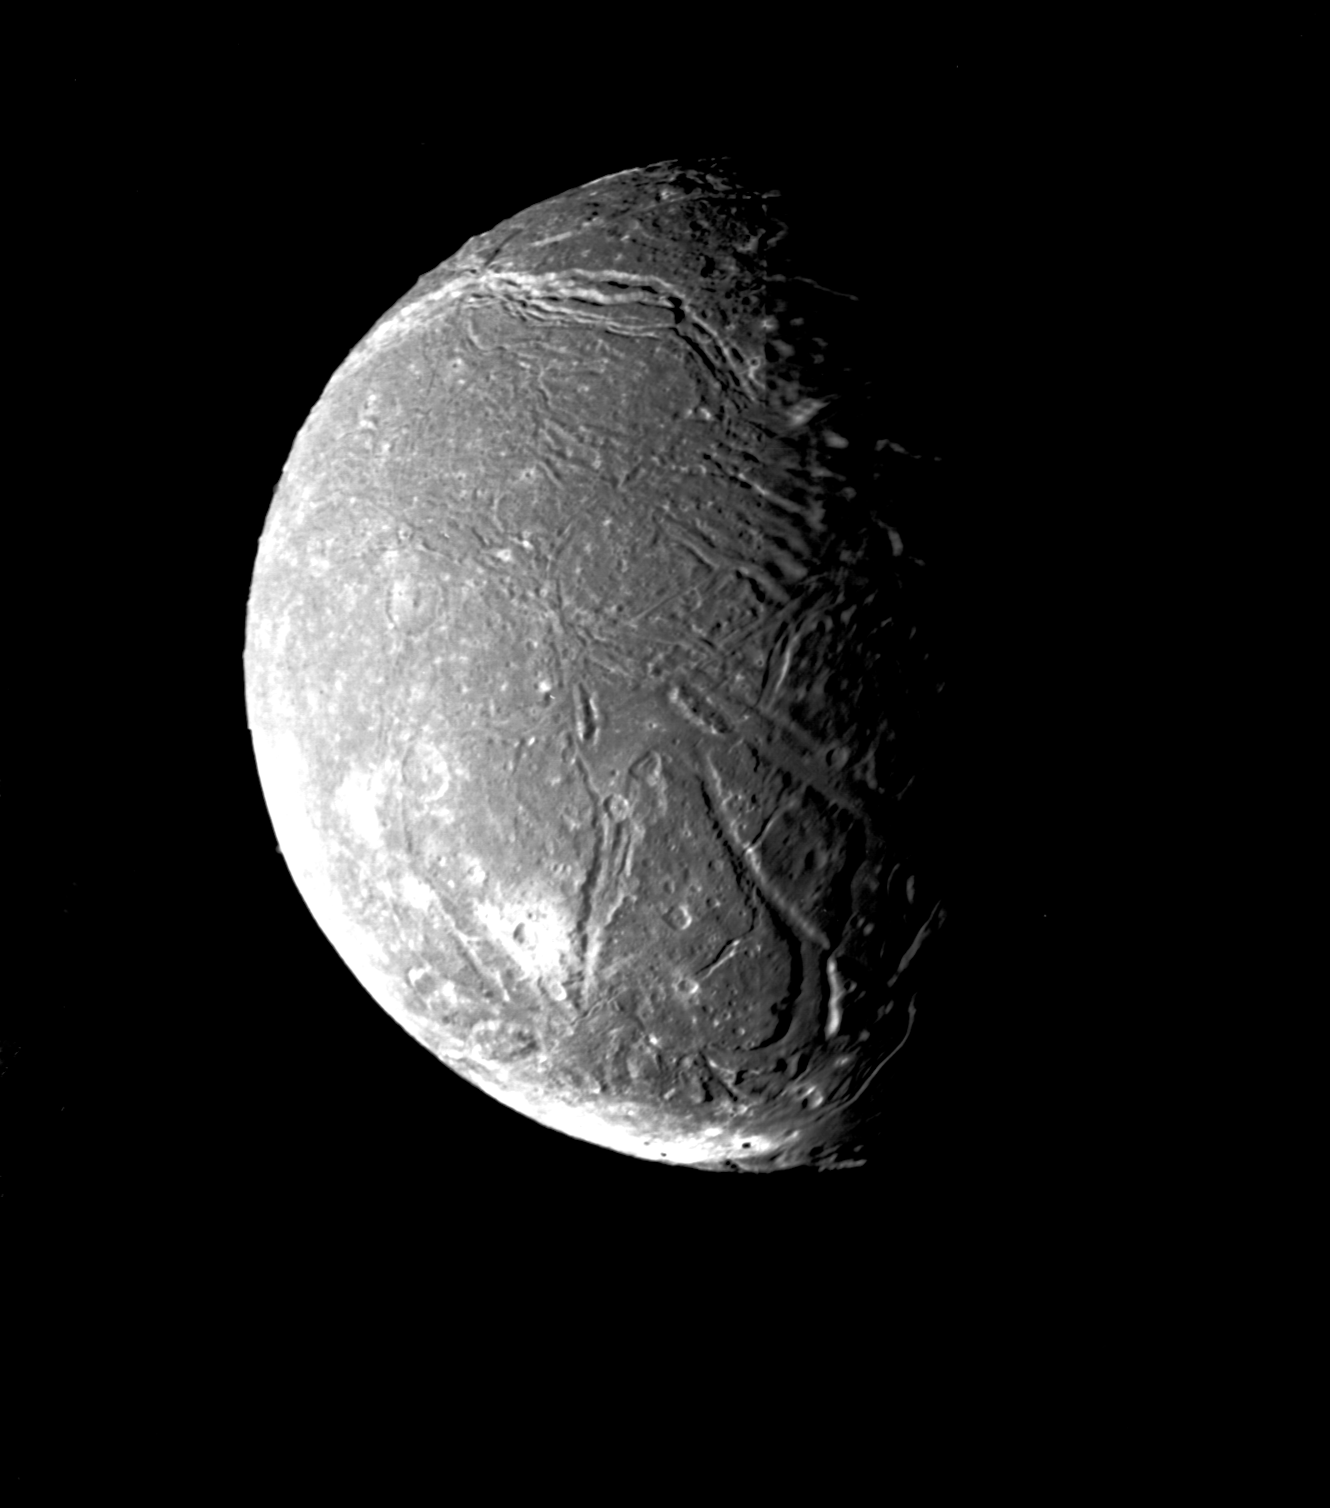

Ariel’s Densely Pitted Surface

This mosaic of the four highest-resolution images of Ariel represents the most detailed Voyager 2 picture of this satellite of Uranus. The images were taken through the clear filter of Voyager’s narrow-angle camera on Jan. 24, 1986, at a distance of about 130,000 kilometers (80,000 miles). Ariel is about 1,200 km (750 mi) in diameter; the resolution here is 2.4 km (1.5 mi). Much of Ariel’s surface is densely pitted with craters 5 to 10 km (3 to 6 mi) across. These craters are close to the threshold of detection in this picture. Numerous valleys and fault scarps crisscross the highly pitted terrain. Voyager scientists believe the valleys have formed over down-dropped fault blocks (graben); apparently, extensive faulting has occurred as a result of expansion and stretching of Ariel’s crust. The largest fault valleys, near the terminator at right, as well as a smooth region near the center of this image, have been partly filled with deposits that are younger and less heavily cratered than the pitted terrain. Narrow, somewhat sinuous scarps and valleys have been formed, in turn, in these young deposits. It is not yet clear whether these sinuous features have been formed by faulting or by the flow of fluids.

JPL manages the Voyager project for NASA’s Office of Space Science.

Credit: NASA/JPL